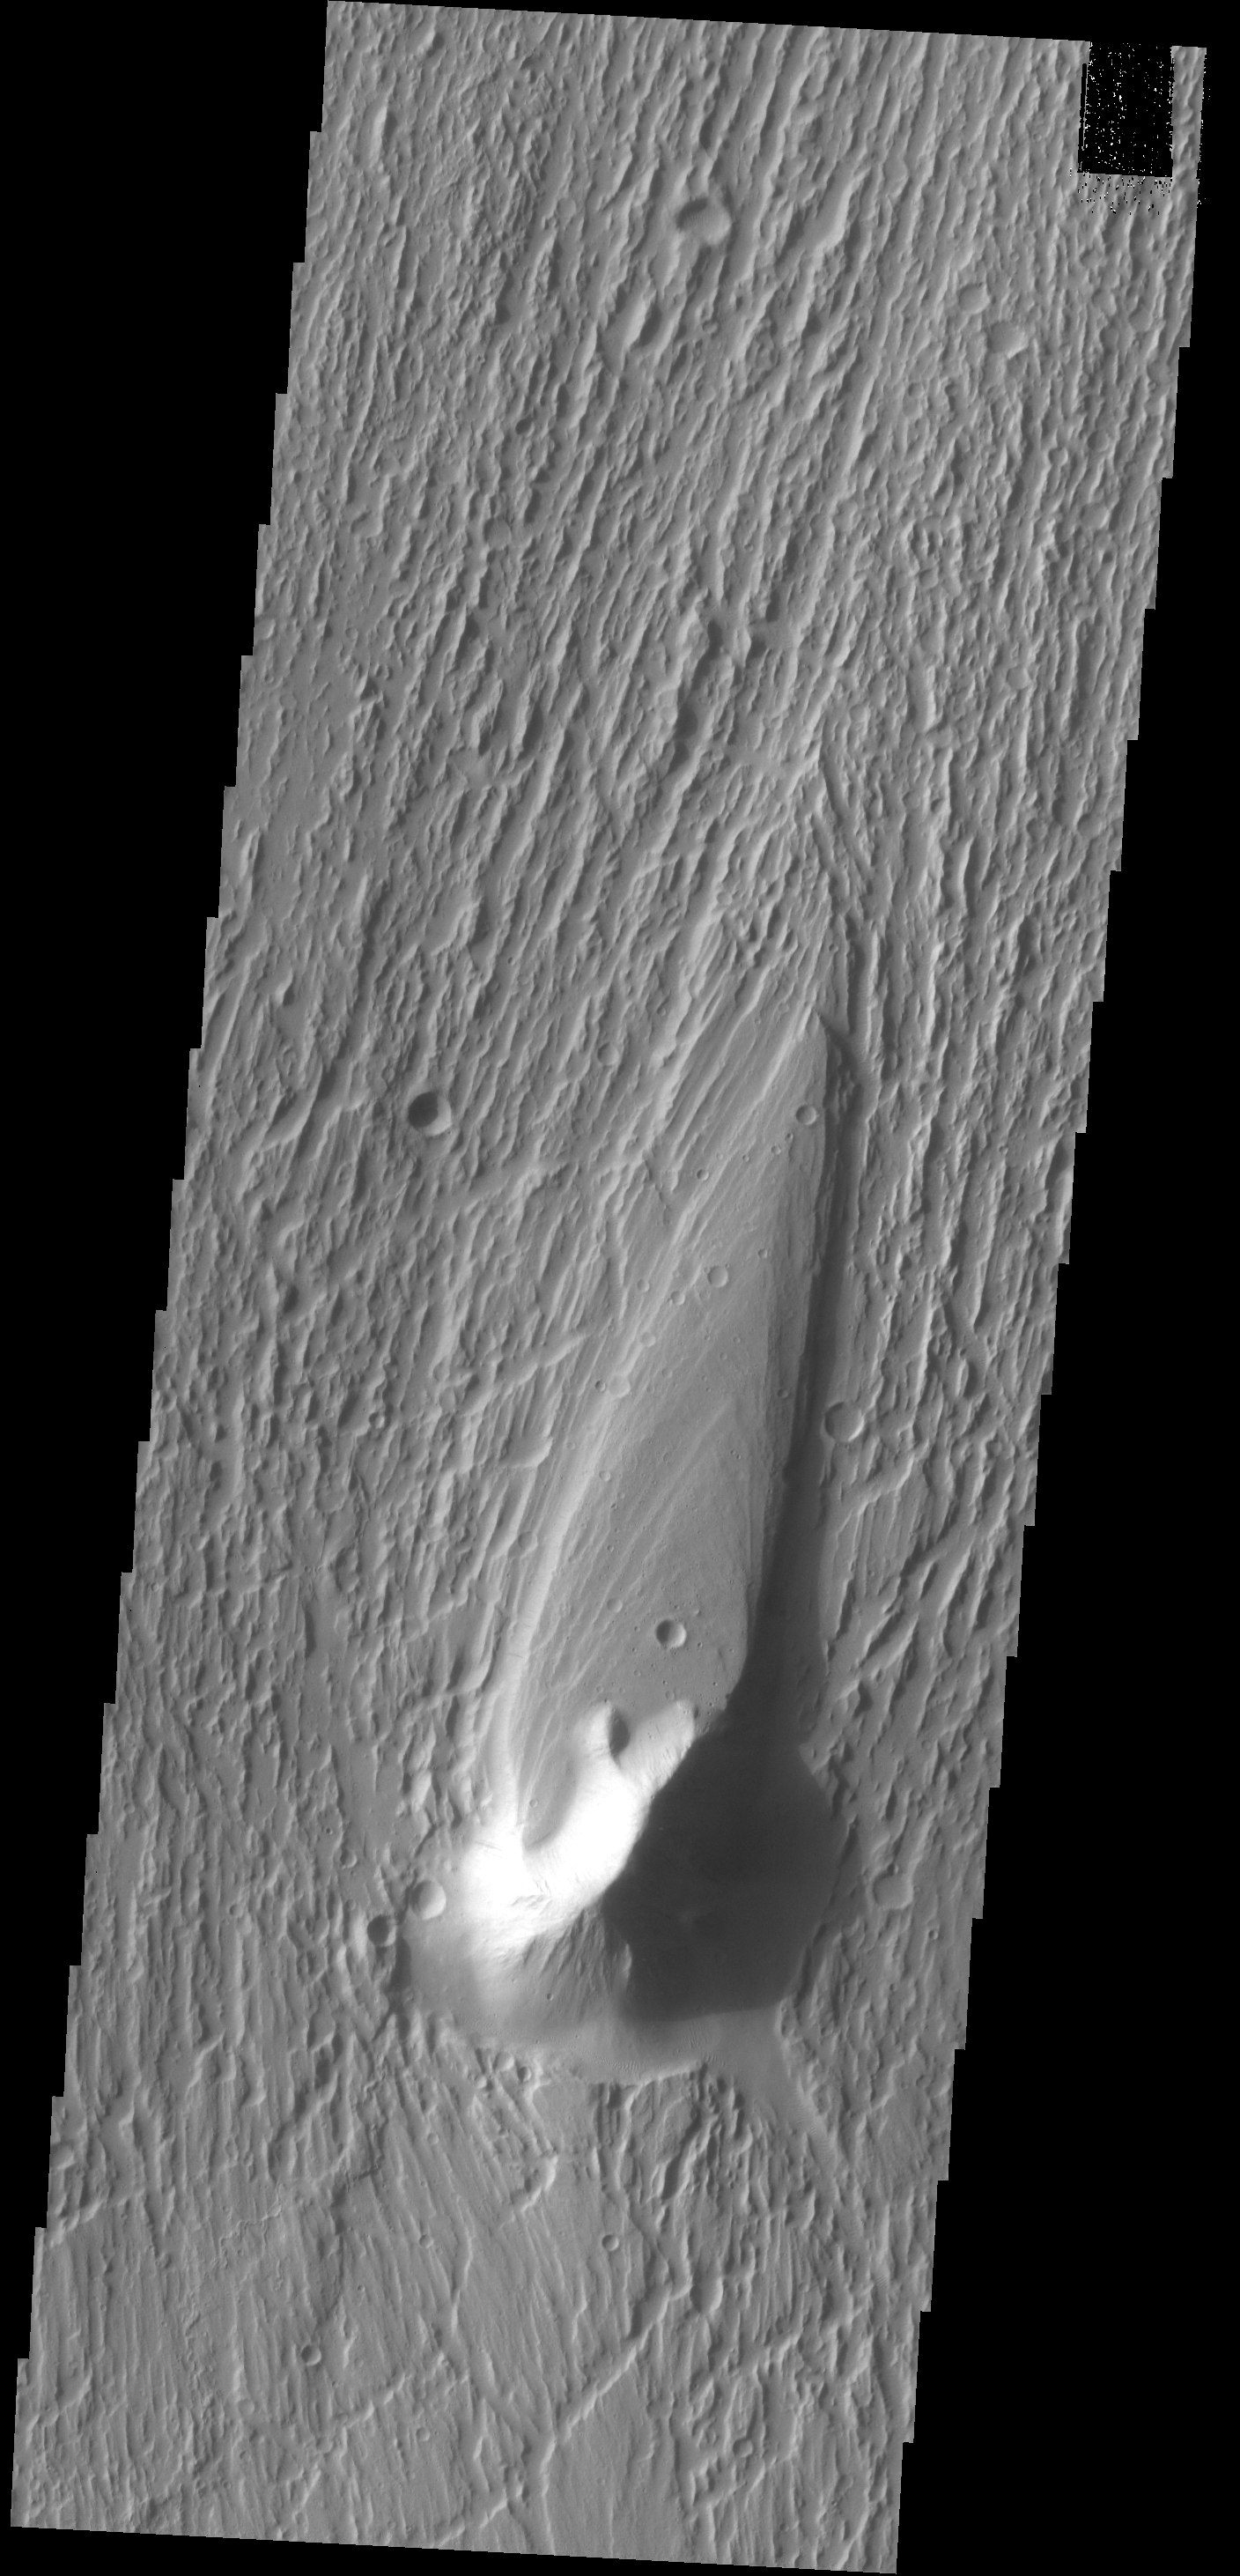

Streamlined Island

Today’s VIS image shows a streamlined island in Kasei Valles. The teardrop shape indicates that flow was from the bottom to the top of the image. Kasei Valles is one of the largest channel system on Mars, starting in Echus Chasma and emptying into Chryse Planitia.

Credit: NASA/JPL-Caltech/ASU